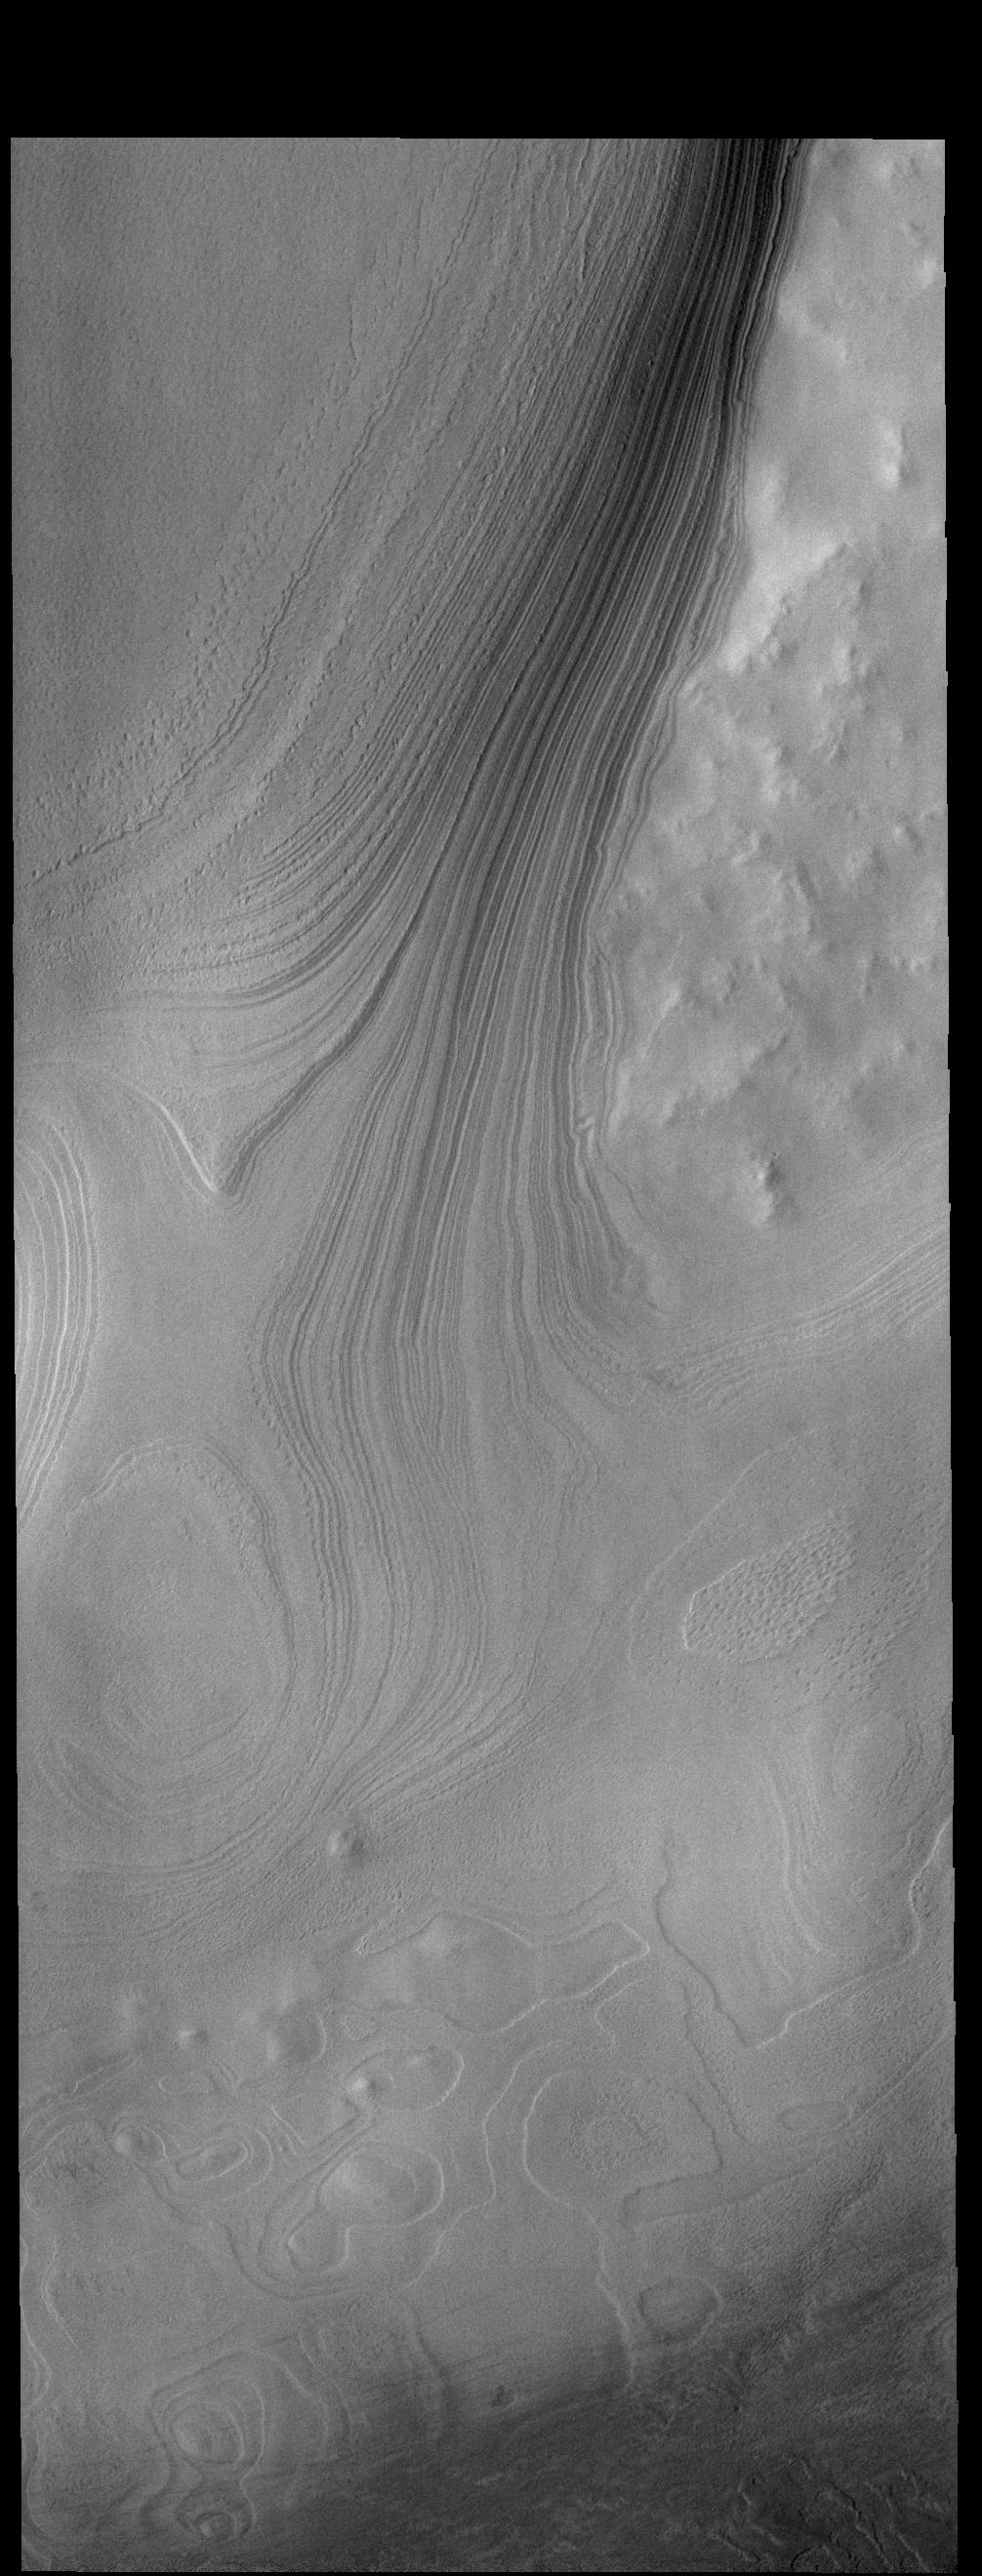

Polar Layers

This VIS image is located along the edge of the south polar cap. In the upper right corner the non-polar surface is visible. The tightly packed layers to the left are the edge of the polar cap, a very steep cliff-like feature. At the bottom half of the image is a surface where some, but not all, of the polar layers have been eroded away. This surface illustrates how the polar layering forms, filling in the low regions first until all the topography is covered.

Credit: NASA/JPL-Caltech/ASU